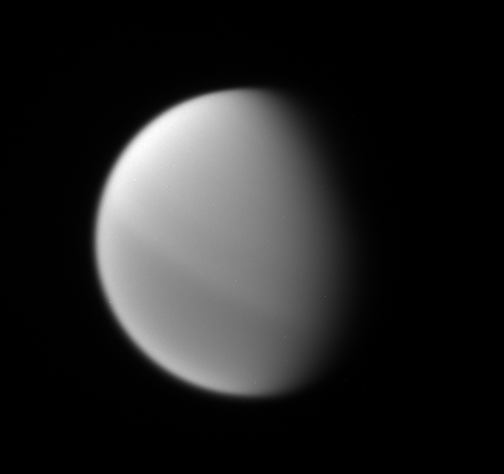

Bright to Dark

This Cassini spacecraft view shows the interesting north-south asymmetry in Titan’s atmosphere, which is thought to be a seasonal effect.

North on Titan (5,150 kilometers, or 3,200 miles across) is up and rotated 30 degrees to the right.

The image was taken using a spectral filter sensitive to wavelengths of infrared light centered at 889 nanometers. The view was acquired with the Cassini spacecraft narrow-angle camera on May 4, 2007 at a distance of approximately 3 million kilometers (1.9 million miles) from Titan and at a Sun-Titan-spacecraft, or phase, angle of 54 degrees. Image scale is 18 kilometers (11 miles) per pixel.

The Cassini-Huygens mission is a cooperative project of NASA, the European Space Agency and the Italian Space Agency. The Jet Propulsion Laboratory, a division of the California Institute of Technology in Pasadena, manages the mission for NASA’s Science Mission Directorate, Washington, D.C. The Cassini orbiter and its two onboard cameras were designed, developed and assembled at JPL. The imaging operations center is based at the Space Science Institute in Boulder, Colo.

Credit: NASA/JPL/Space Science Institute